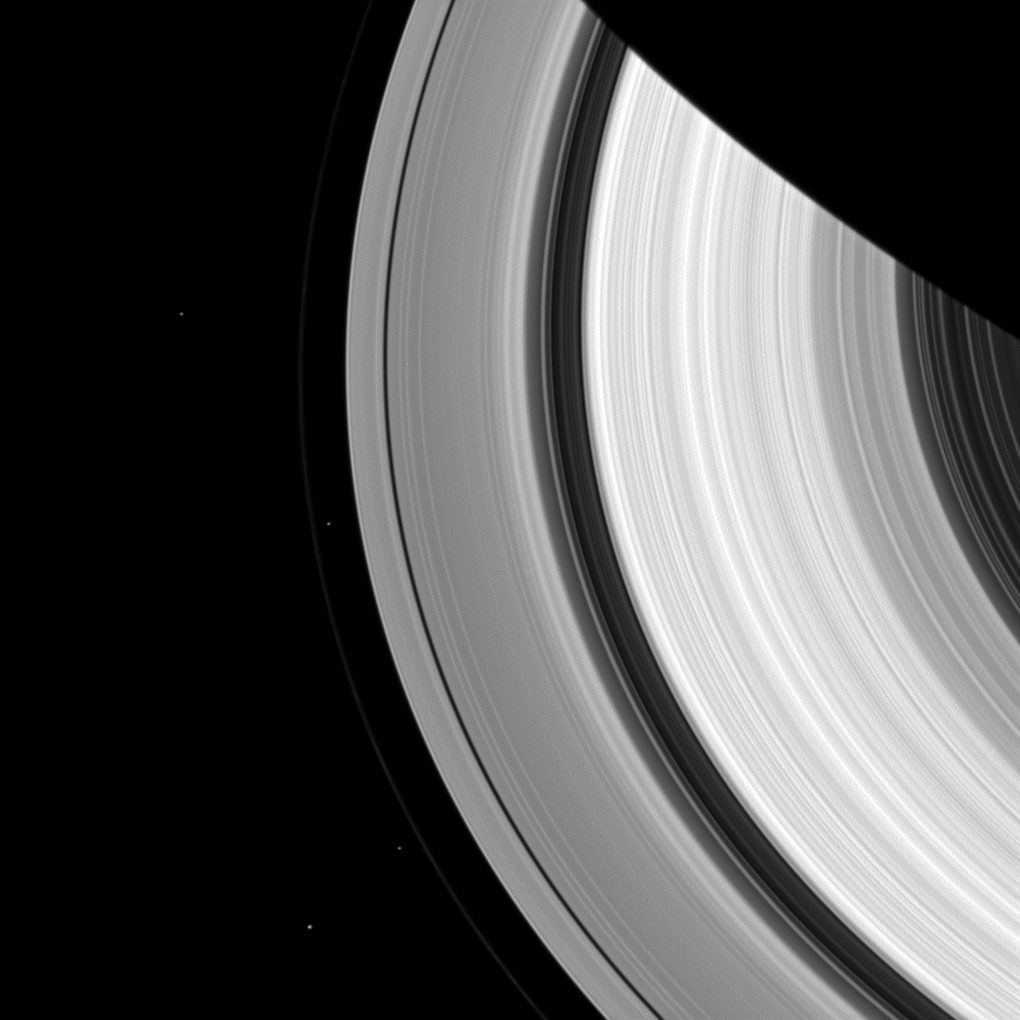

Four Moons

Two pairs of moons make a rare joint appearance. The F ring’s shepherd moons, Prometheus and Pandora, appear just inside and outside of the F ring (the thin faint ring furthest from Saturn). Meanwhile, farther from Saturn the co-orbital moons Janus (near the bottom) and Epimetheus (about a third of the way down from the top) also are captured.

Prometheus (53 miles, or 86 kilometers across) and Pandora (50 miles, or 81 kilometers across) sculpt the F ring through their gravitational influences. Janus (111 miles, or 179 kilometers across) and Epimetheus (70 miles, or 113 kilometers across) are famous for their orbital dance, swapping places about every four years. They are also responsible for gravitationally shaping the outer edge of the A ring into seven scallops.

This view looks toward the sunlit side of the rings from about 47 degrees above the ringplane. The image was taken in visible light with the Cassini spacecraft wide-angle camera on Oct. 11, 2013.

The view was acquired at a distance of approximately 810,000 miles (1.3 million kilometers) from Saturn and at a Sun-Saturn-spacecraft, or phase, angle of 47 degrees. Image scale is 47 miles (76 kilometers) per pixel.

The Cassini-Huygens mission is a cooperative project of NASA, the European Space Agency and the Italian Space Agency. The Jet Propulsion Laboratory, a division of the California Institute of Technology in Pasadena, manages the mission for NASA’s Science Mission Directorate, Washington, D.C. The Cassini orbiter and its two onboard cameras were designed, developed and assembled at JPL. The imaging operations center is based at the Space Science Institute in Boulder, Colo.

Credit: NASA/JPL-Caltech/Space Science Institute